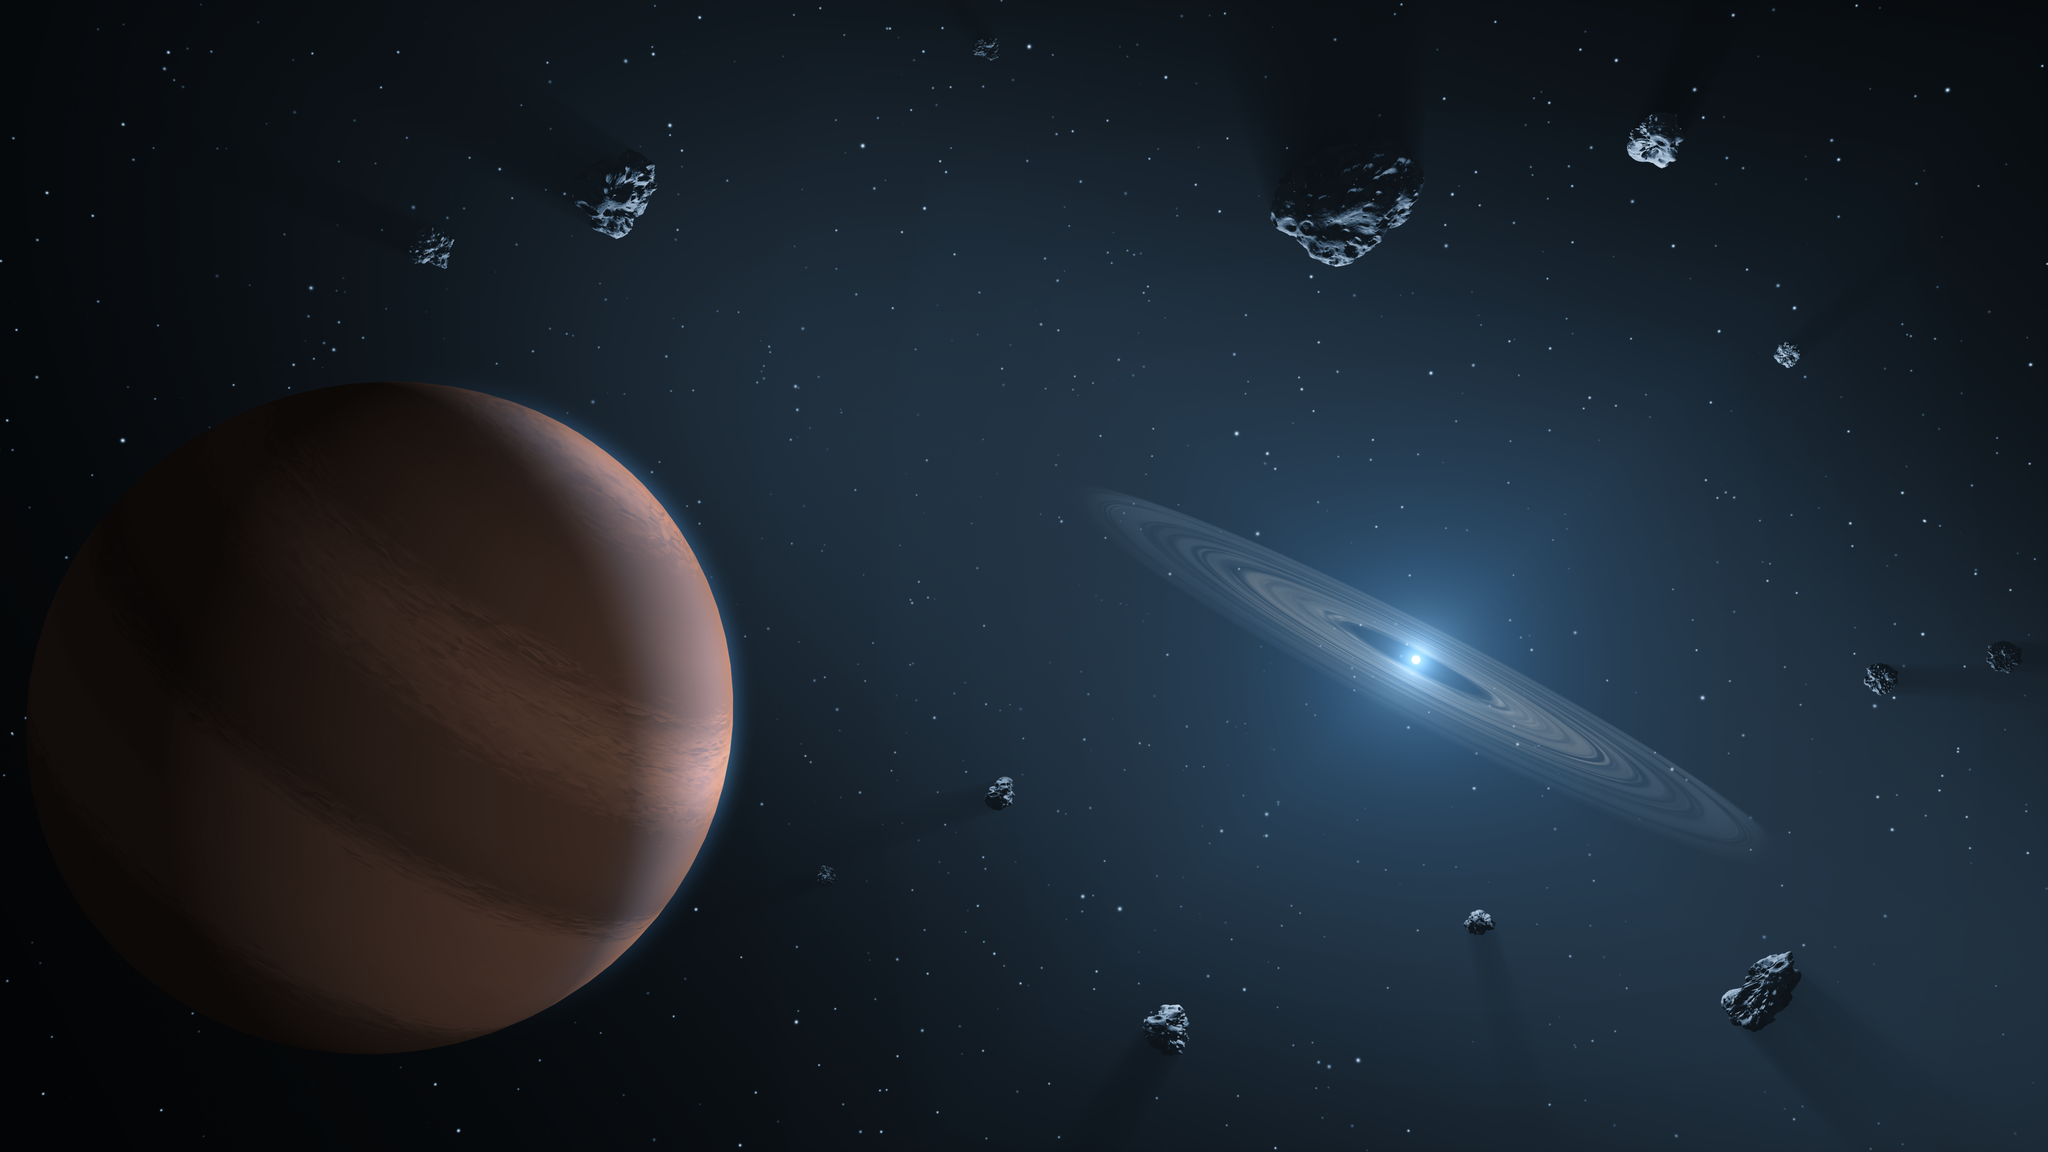

Polluted White Dwarf (Artist’s Concept)

This artist’s concept shows an exoplanet and debris disk orbiting a polluted white dwarf.

White dwarfs are dim, dense remnants of stars similar to the Sun that have exhausted their nuclear fuel and blown off their outer layers. By “pollution,” astronomers mean heavy elements invading the photospheres — the outer atmospheres — of these stars.

The leading explanation is that exoplanets could push small rocky bodies toward the star, whose powerful gravity would pulverize them into dust. That dust, containing heavy elements from the torn-apart body, would then fall on the star.

NASA’s Spitzer Space Telescope has been instrumental in expanding the field of polluted white dwarfs orbited by hot, dusty disks. Since launch in 2004, Spitzer has confirmed about 40 of these special stars. Another space telescope, NASA’s Wide-field Infrared Survey Explorer (WISE), also detected a handful, bringing the total up to about four dozen known today. Because these objects are so faint, infrared light is crucial to identifying them.

Credit: NASA/JPL-Caltech